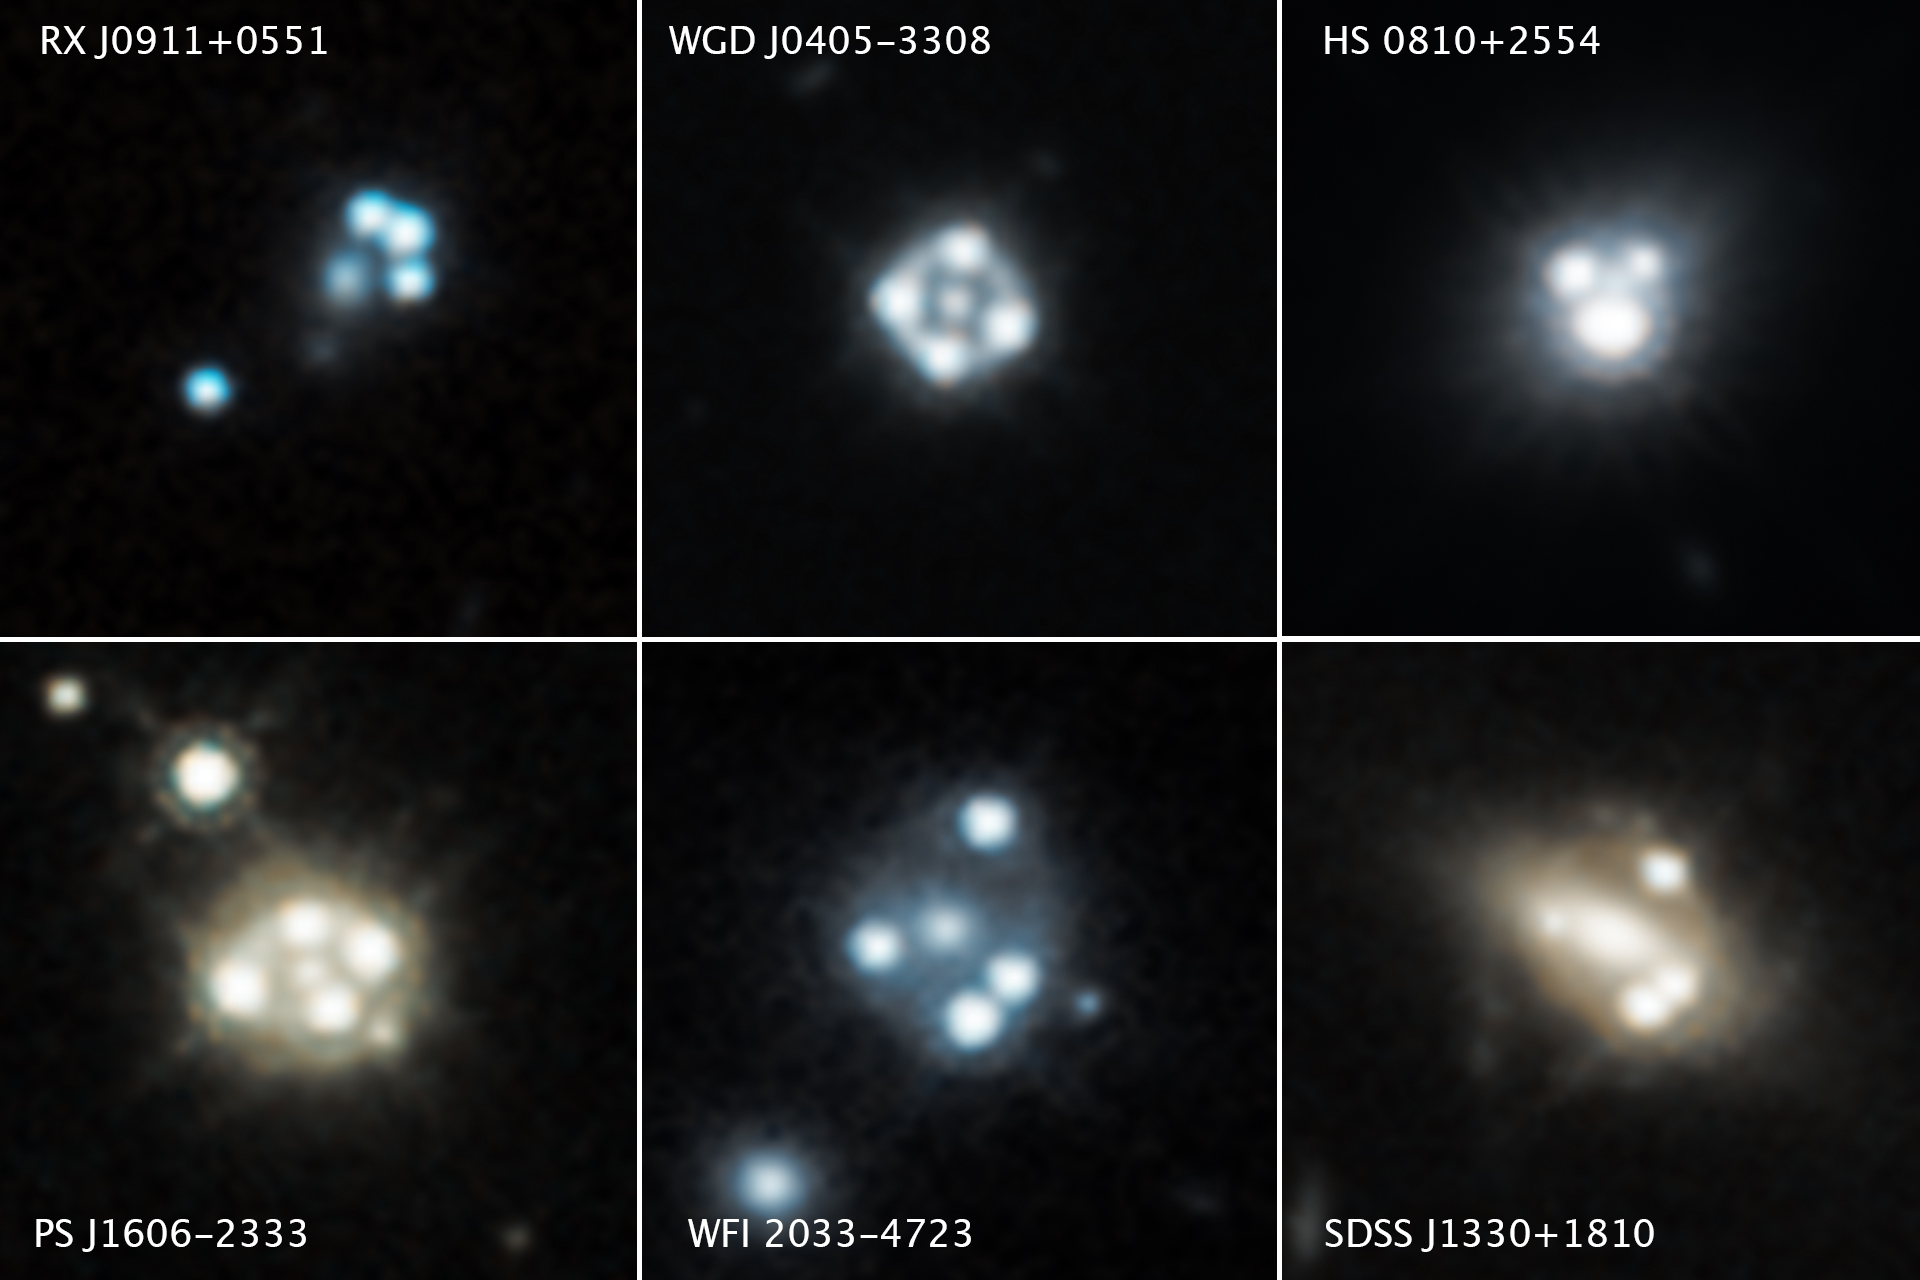

Quasars’ Multiple Images Shed Light on Tiny Dark Matter Clumps

Each of these Hubble Space Telescope snapshots reveals four distorted images of a background quasar (an extremely bright region in the center of some distant galaxies) and its host galaxy surrounding the core of a foreground massive galaxy.

The gravity of the massive foreground galaxy acts like a magnifying glass by warping the quasar’s light in an effect called gravitational lensing. Quasars are extremely distant cosmic “streetlights” produced by active black holes. Such quadruple images of quasars are rare because of the nearly exact alignment needed between the foreground galaxy and background quasar.

These images come from a study in which astronomers used the gravitational lensing effect to detect the smallest clumps of dark matter ever found. The clumps are located along the telescope’s line of sight to the quasars as well as in and around the foreground lensing galaxies.

The presence of the dark matter concentrations alters the apparent brightness and position of each distorted quasar image. Astronomers compared these measurements with predictions of how the quasar images would look without the influence of the dark matter clumps. The researchers used these measurements to calculate the masses of the tiny dark matter concentrations.

Hubble’s Wide Field Camera 3 captured the near-infrared light from each quasar and dispersed it into its component colors for study with spectroscopy. The images were taken between 2015 and 2018.

The Hubble Space Telescope is a project of international cooperation between NASA and the European Space Agency. NASA’s Goddard Space Flight Center in Greenbelt, Maryland, manages the telescope. The Space Telescope Science Institute (STScI) in Baltimore conducts Hubble science operations. STScI is operated for NASA by the Association of Universities for Research in Astronomy, Inc., in Washington.

Credit: NASA, ESA, A. Nierenberg, T. Treu